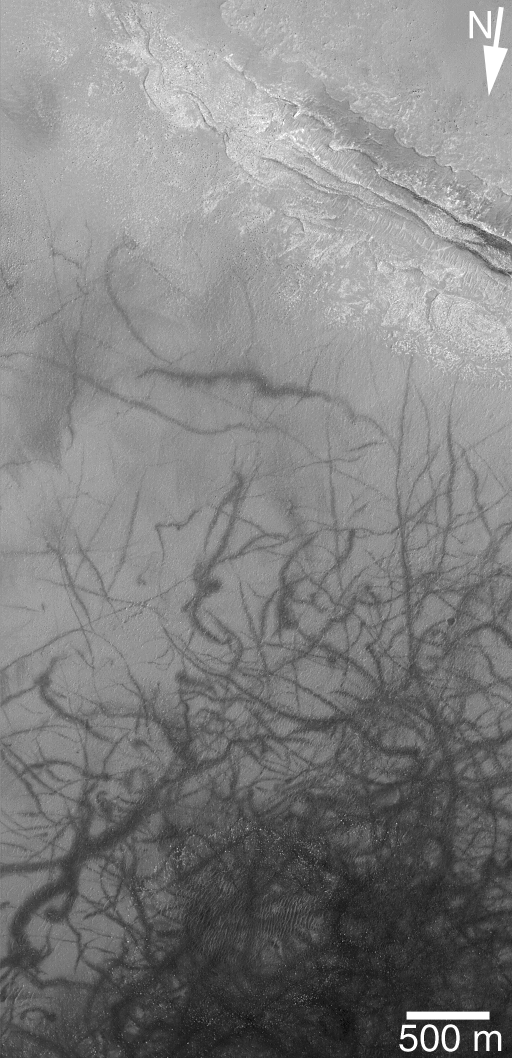

Layers and Streaks

6 December 2004
This Mars Global Surveyor (MGS) Mars Orbiter Camera (MOC) image shows an outcrop of light-toned layered rock and a plethora of dark streaks on the floor of a crater in southern Noachis Terra. The streaks were created by dozens of dust devils which disrupted and perhaps removed some of the thin layer of dust that coats the surface. This view is located near 55.5°S, 333.4°W. The scene is illuminated by sunlight from the lower right. The 500 meter scale bar is approximately 547 yards long.

Credit: NASA/JPL/Malin Space Science Systems